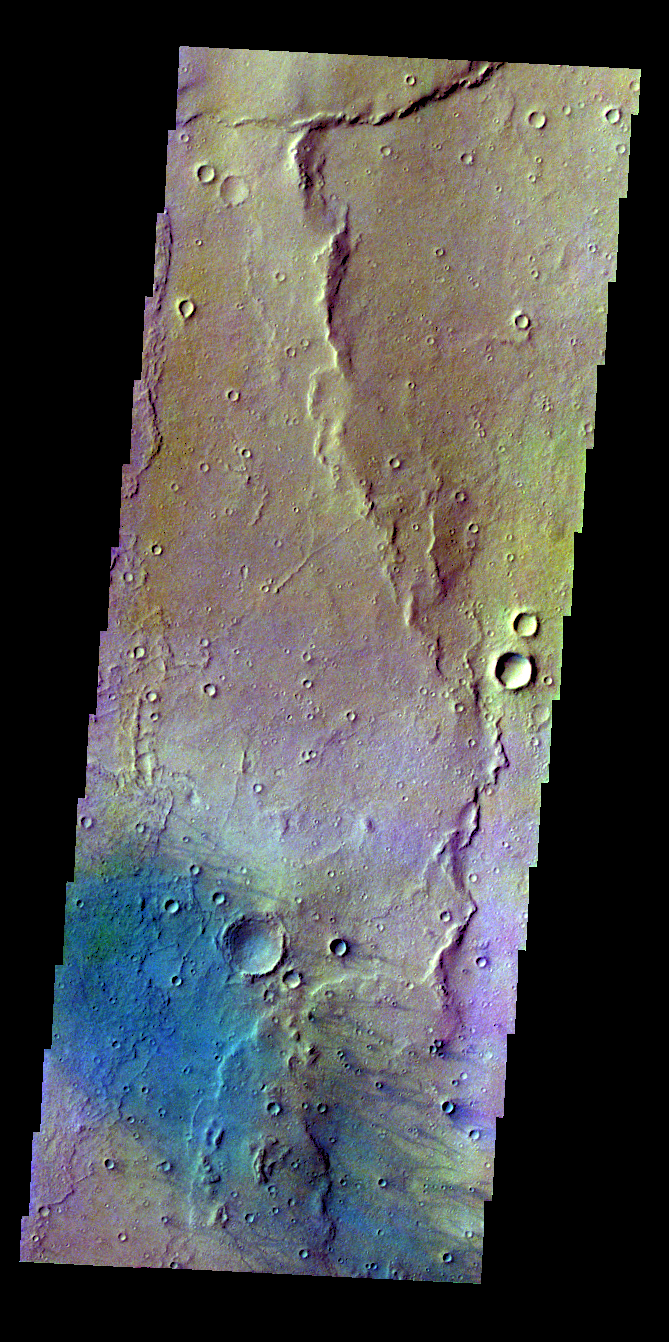

Gusev Crater – False Color

The THEMIS VIS camera contains 5 filters. The data from different filters can be combined in multiple ways to create a false color image. These false color images may reveal subtle variations of the surface not easily identified in a single band image. Today’s false color image shows windstreaks on the floor of Gusev Crater.

Credit: NASA/JPL-Caltech/ASU